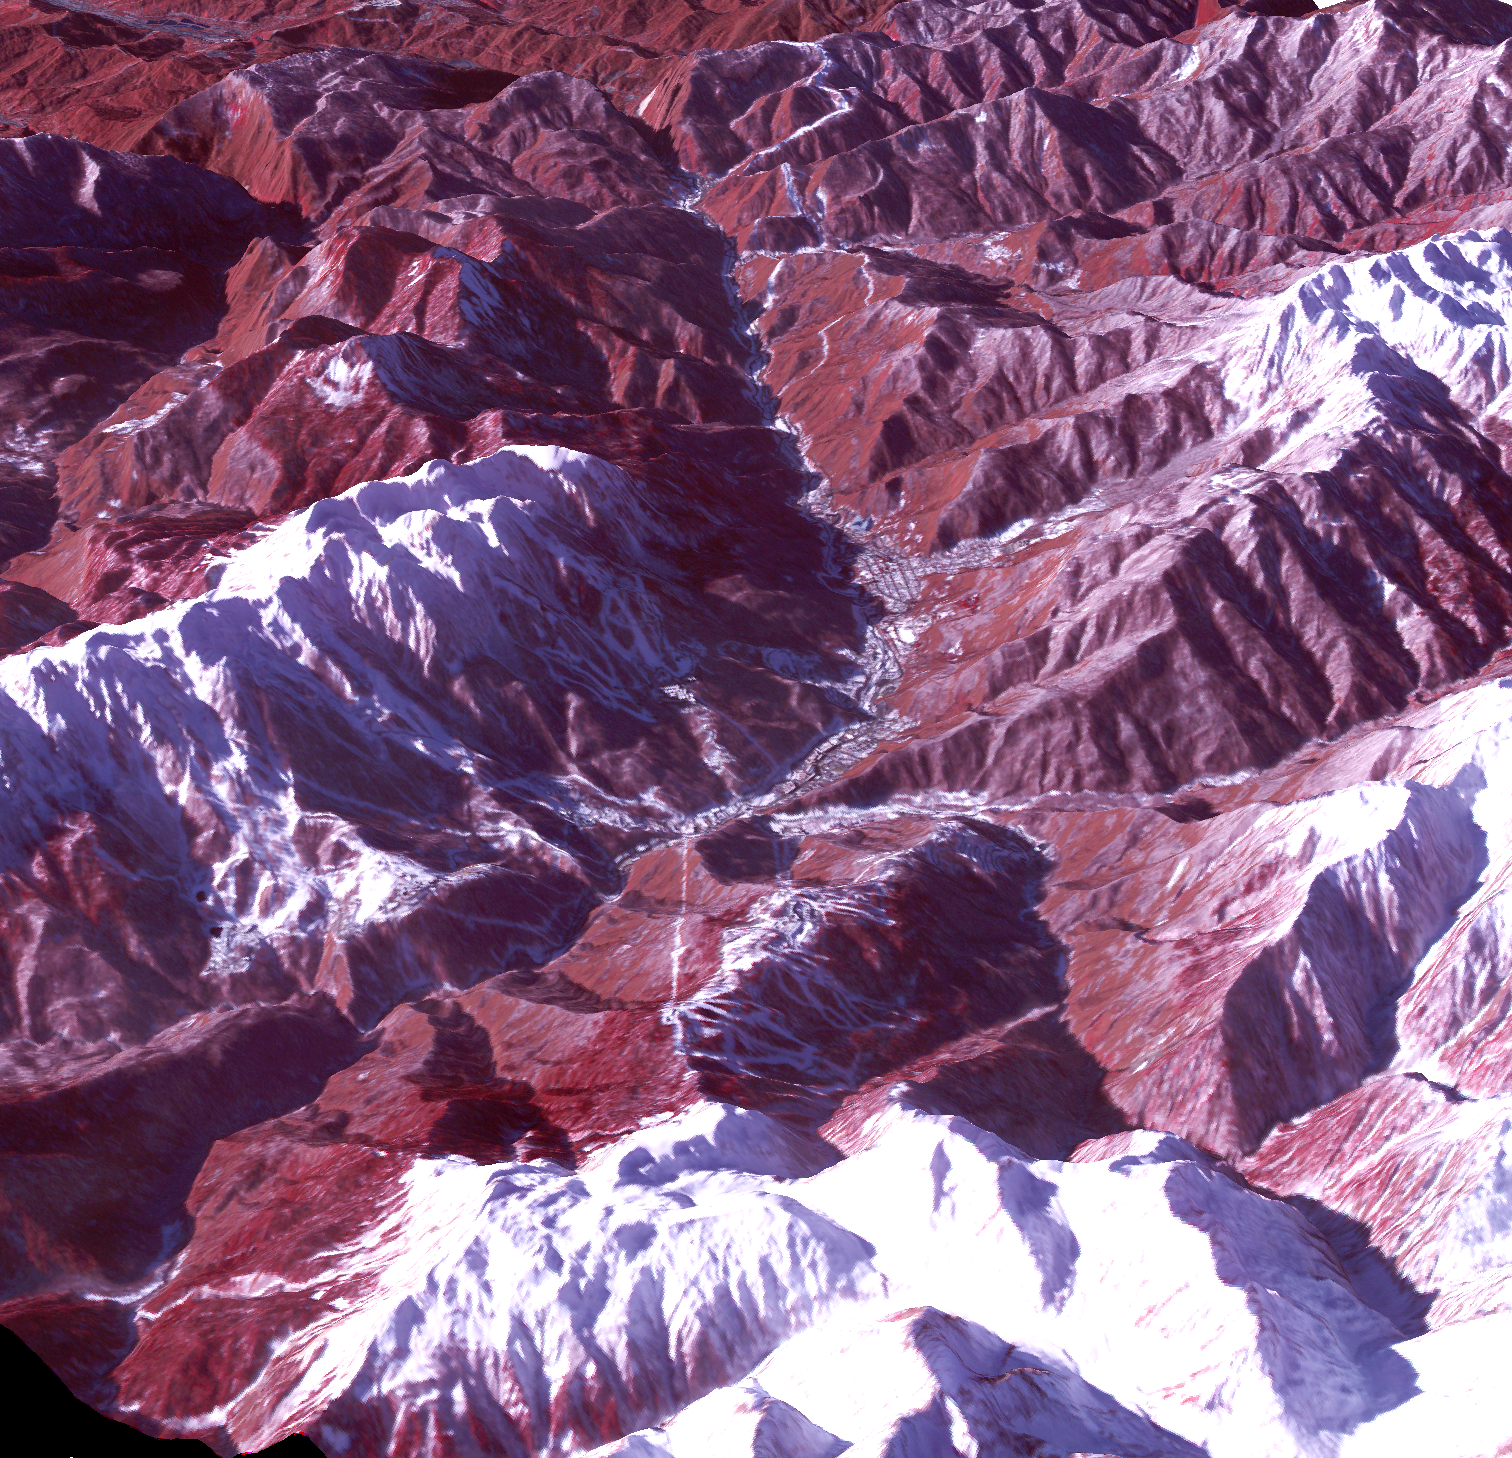

Sochi, Russia Winter Olympic Sites (Mountain Cluster)

The 2014 Winter Olympic ski runs may be rated double black diamond, but they’re not quite as steep as they appear in this image of the skiing and snowboarding sites for the Sochi Winter Olympic Games, acquired on Jan. 4, 2014, by the Advanced Spaceborne Thermal Emission and Reflection Radiometer (ASTER) instrument on NASA’s Terra spacecraft. Rosa Khutar ski resort near Sochi, Russia, is in the valley at center, and the runs are visible on the shadowed slopes on the left-hand side of the valley. Height has been exaggerated 1.5 times to bring out topographic details. The games, which begin on Feb. 7 and continue for 17 days, feature six new skiing and boarding events plus the return of the legendary Jamaican bobsled team to the winter games for the first time since 2002.

In this southwest-looking image, red indicates vegetation, white is snow, and the resort site appears in gray. The area imaged is about 11 miles (18 kilometers) across in the foreground and 20 miles (32 kilometers) from front to back. The image was created from the ASTER visible and near-infrared bands, draped over ASTER-derived digital elevation data.

With its 14 spectral bands from the visible to the thermal infrared wavelength region and its high spatial resolution of 15 to 90 meters (about 50 to 300 feet), ASTER images Earth to map and monitor the changing surface of our planet. ASTER is one of five Earth-observing instruments launched Dec. 18, 1999, on Terra. The instrument was built by Japan’s Ministry of Economy, Trade and Industry. A joint U.S./Japan science team is responsible for validation and calibration of the instrument and data products.

The broad spectral coverage and high spectral resolution of ASTER provides scientists in numerous disciplines with critical information for surface mapping and monitoring of dynamic conditions and temporal change. Example applications are: monitoring glacial advances and retreats; monitoring potentially active volcanoes; identifying crop stress; determining cloud morphology and physical properties; wetlands evaluation; thermal pollution monitoring; coral reef degradation; surface temperature mapping of soils and geology; and measuring surface heat balance.

The U.S. science team is located at NASA’s Jet Propulsion Laboratory, Pasadena, Calif. The Terra mission is part of NASA’s Science Mission Directorate, Washington, D.C.

Credit: NASA/GSFC/METI/ERSDAC/JAROS, and U.S./Japan ASTER Science Team